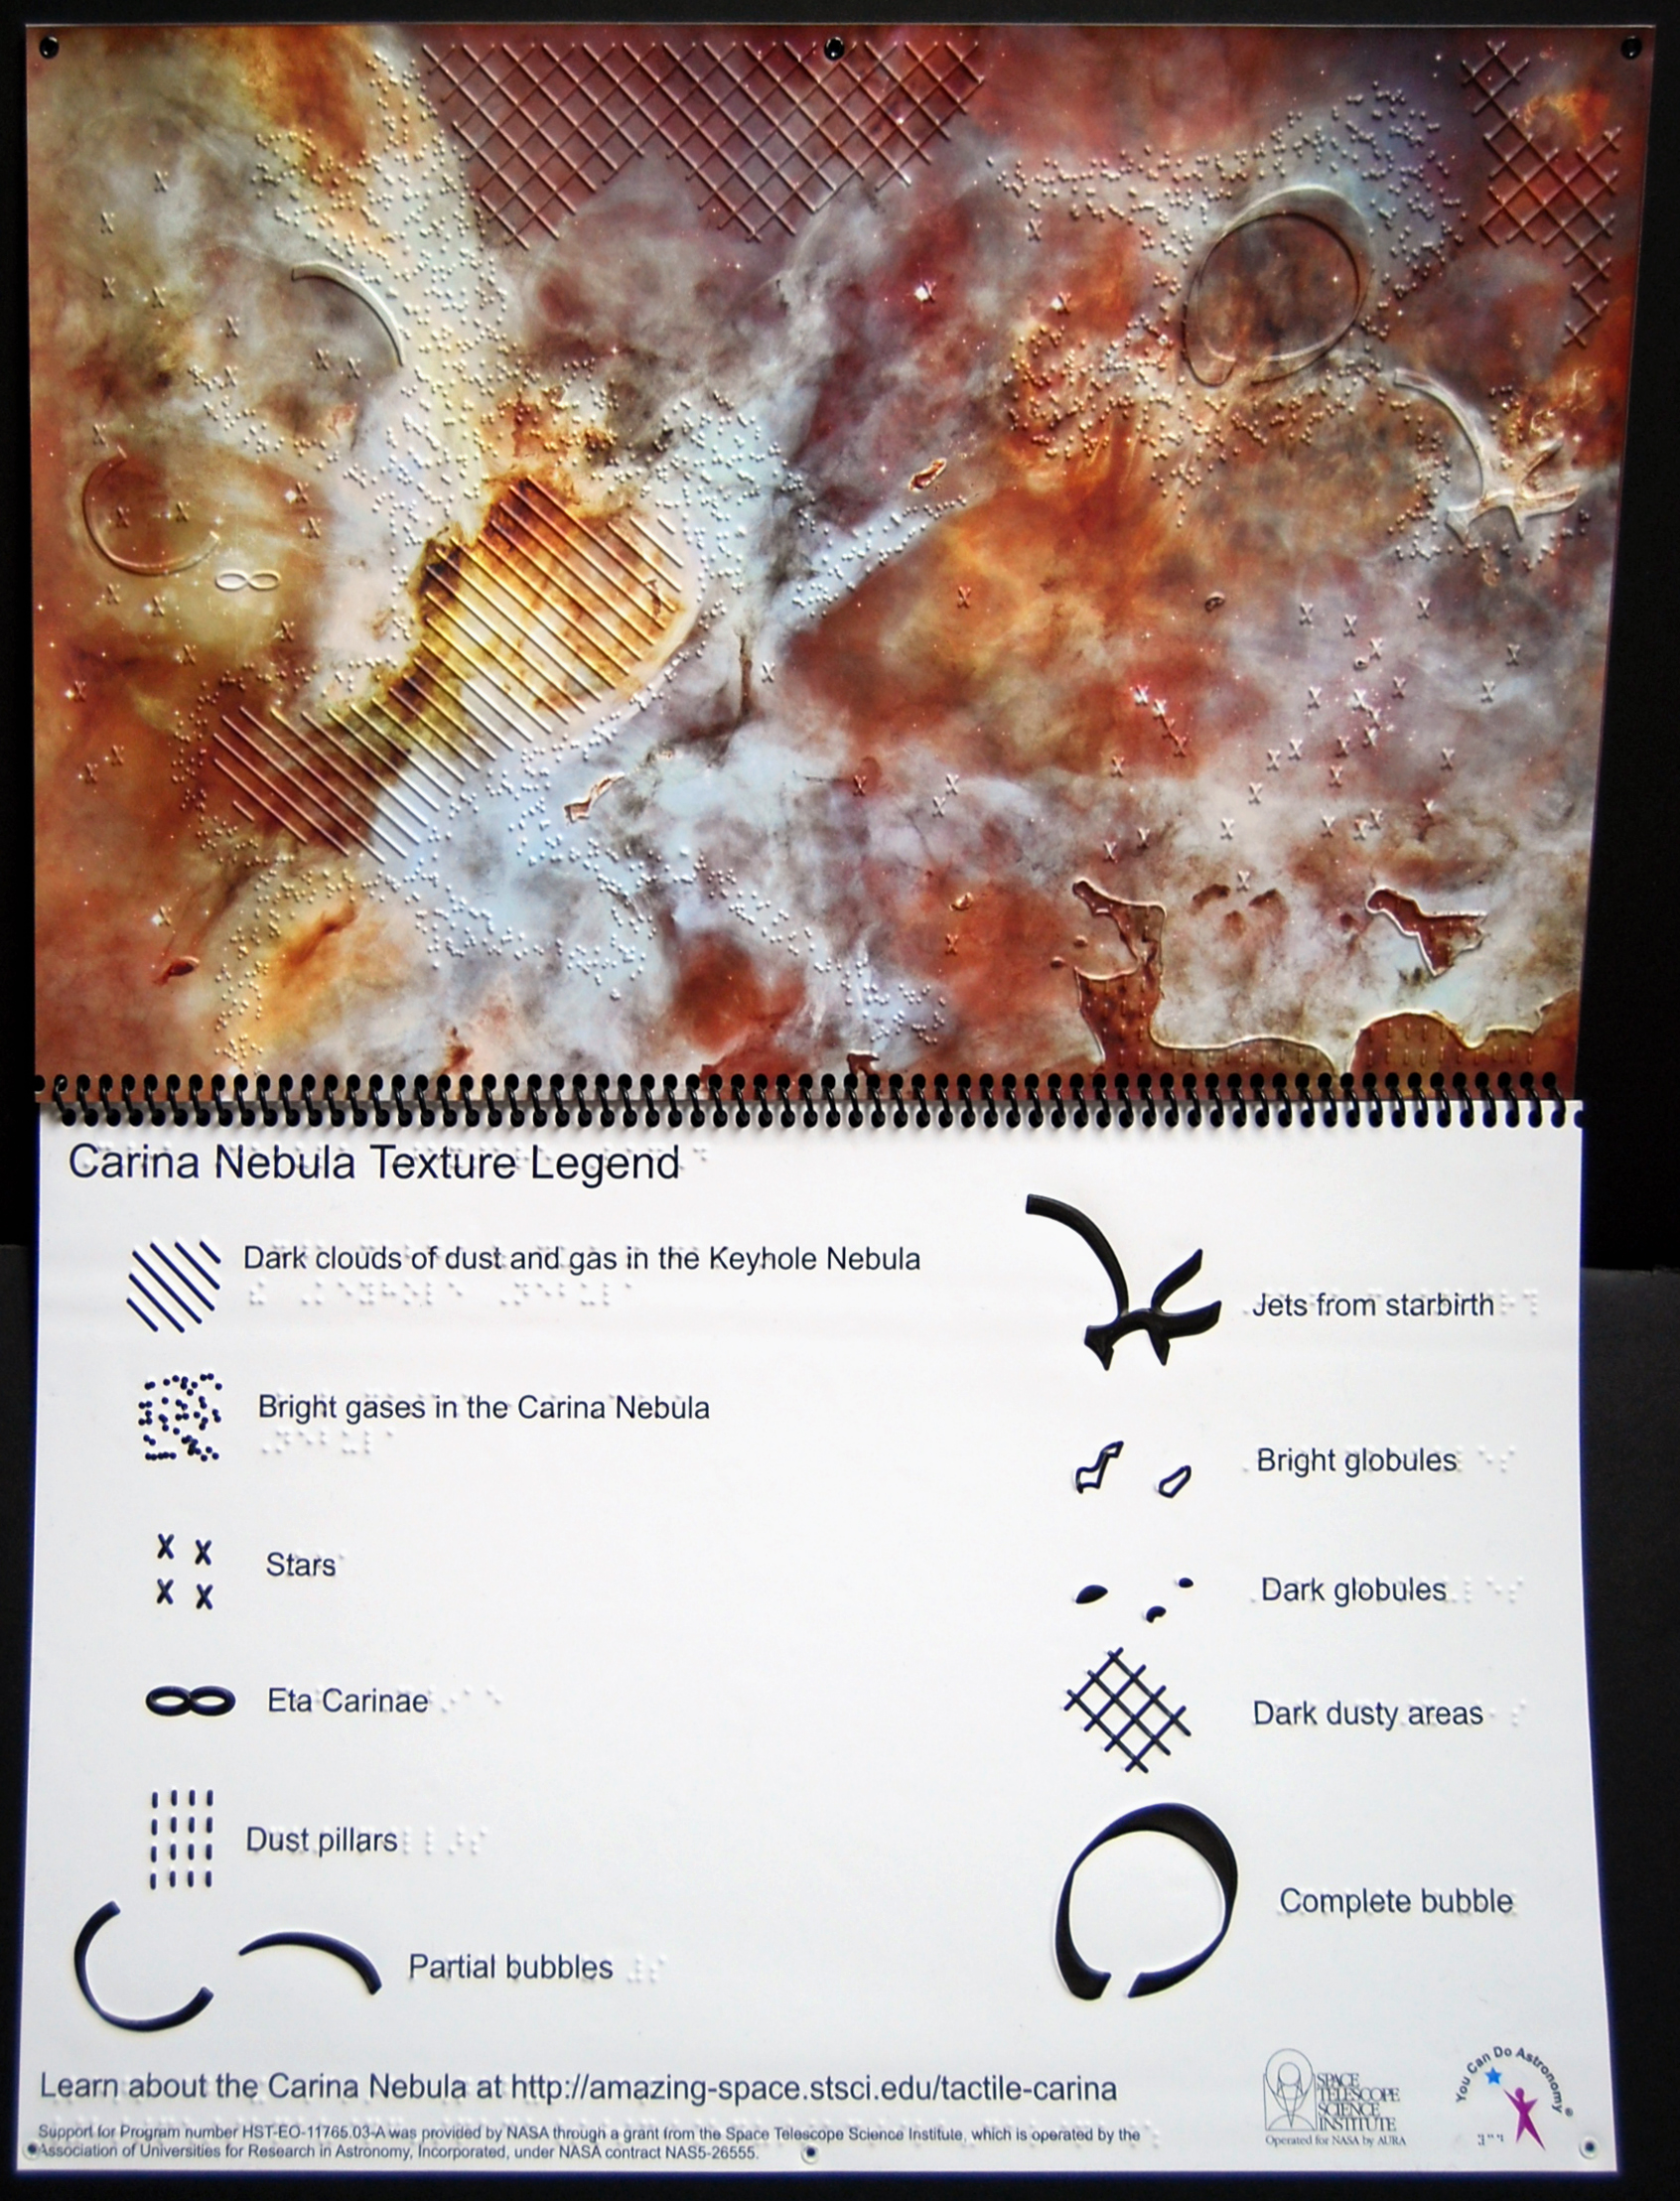

NASA Explores the Carina Nebula by Touch

Release Date March 30, 2010 The raised arcs, lines, dots, and other markings in this 17-by-11-inch Hubble Space Telescope image of the Carina Nebula highlight important features in the giant gas cloud, allowing visually impaired people to feel what they cannot see and form a picture of the nebula in their minds.

Credit: NASA, ESA, and M. Mutchler (STScI/AURA) and N. Grice (You Can Do Astronomy LLC)